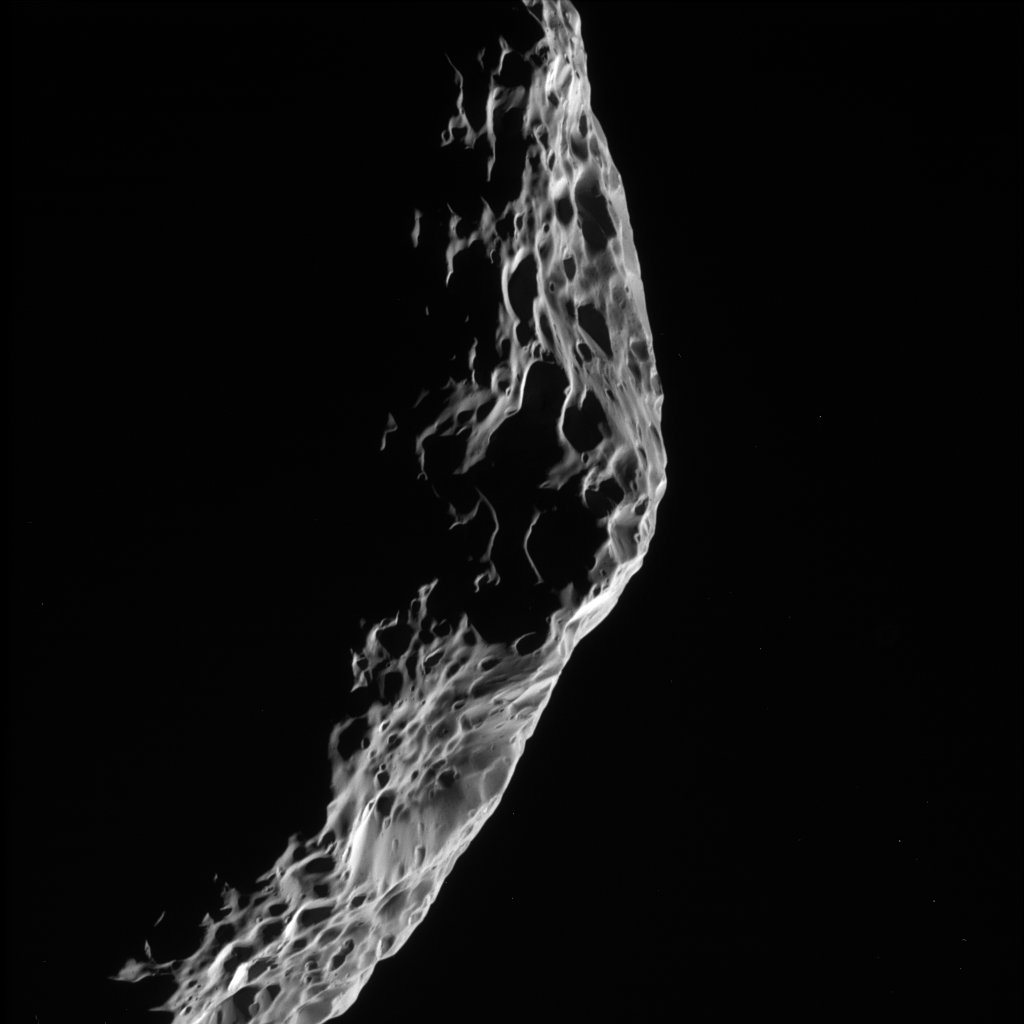

Hyperion: Parting Glance

As Cassini sped away from its close encounter with Saturn’s moon Hyperion on Sept. 26, 2005, it took this parting shot of the battered moon’s shadowy limb.

The image was taken in visible light with the Cassini spacecraft narrow-angle camera at a distance of approximately 32,300 kilometers (20,000 miles) from Hyperion and at a Sun-Hyperion-spacecraft, or phase, angle of 127 degrees. Image scale is 192 meters (630 feet) per pixel.

The Cassini-Huygens mission is a cooperative project of NASA, the European Space Agency and the Italian Space Agency. The Jet Propulsion Laboratory, a division of the California Institute of Technology in Pasadena, manages the mission for NASA’s Science Mission Directorate, Washington, D.C. The Cassini orbiter and its two onboard cameras were designed, developed and assembled at JPL. The imaging operations center is based at the Space Science Institute in Boulder, Colo.

Credit: NASA/JPL/Space Science Institute